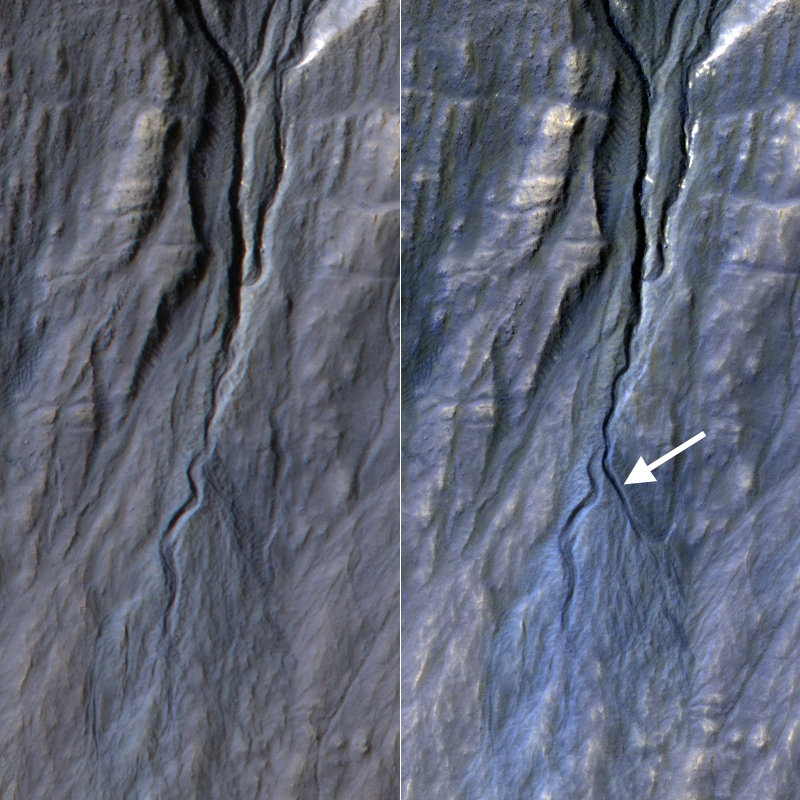

A New Gully Channel in Terra Sirenum, Mars

This pair of before (left) and after (right) images from the High Resolution Imaging Science Experiment (HiRISE) camera on NASA’s Mars Reconnaissance Orbiter documents the formation of a substantial new channel on a Martian slope between Nov. 5, 2010, and May 25, 2013.

The location is on the inner wall of a crater at 37.45 degrees south latitude, 222.95 degrees east longitude, in the Terra Sirenum region. Gully or ravine landforms are commonly found in the mid-latitudes on Mars, particularly in the southern highlands. These features typically have an alcove at the upper end, feeding into a channel and an apron of debris that has been carried from above. Researchers using HiRISE have discovered many examples of gully activity likely driven by seasonal carbon-dioxide frost (dry ice).

The changes visible by comparing the 2010 and 2013 observations at this site formed when material flowing down from the alcove broke out of an older route, eroded a new channel and formed a deposit on the apron. Although this pair of observations does not pin down the season of the event, locations HiRISE has imaged more often demonstrate that this sort of event generally occurs in winter, when liquid water is very unlikely. Despite their resemblance to water-formed ravines on Earth, carbon dioxide may play a key role in the formation of many Martian gullies.

The image on the right is one product from a HiRISE observation catalogued as ESP_032011_1425. Other products from the same observation are available at http://uahirise.org/ESP_032011_1425. The image on the left is from observation ESP_020051_1420 (http://uahirise.org/ESP_020051_1420). A May 14, 2009, observation of the same slope is at http://uahirise.org/ESP_013115_1420.

HiRISE is one of six instruments on NASA’s Mars Reconnaissance Orbiter. The University of Arizona, Tucson, operates HiRISE, which was built by Ball Aerospace & Technologies Corp., Boulder, Colo. NASA’s Jet Propulsion Laboratory, a division of the California Institute of Technology in Pasadena, manages the Mars Reconnaissance Orbiter and Mars Science Laboratory projects for NASA’s Science Mission Directorate, Washington.

Credit: NASA/JPL-Caltech/Univ. of Arizona